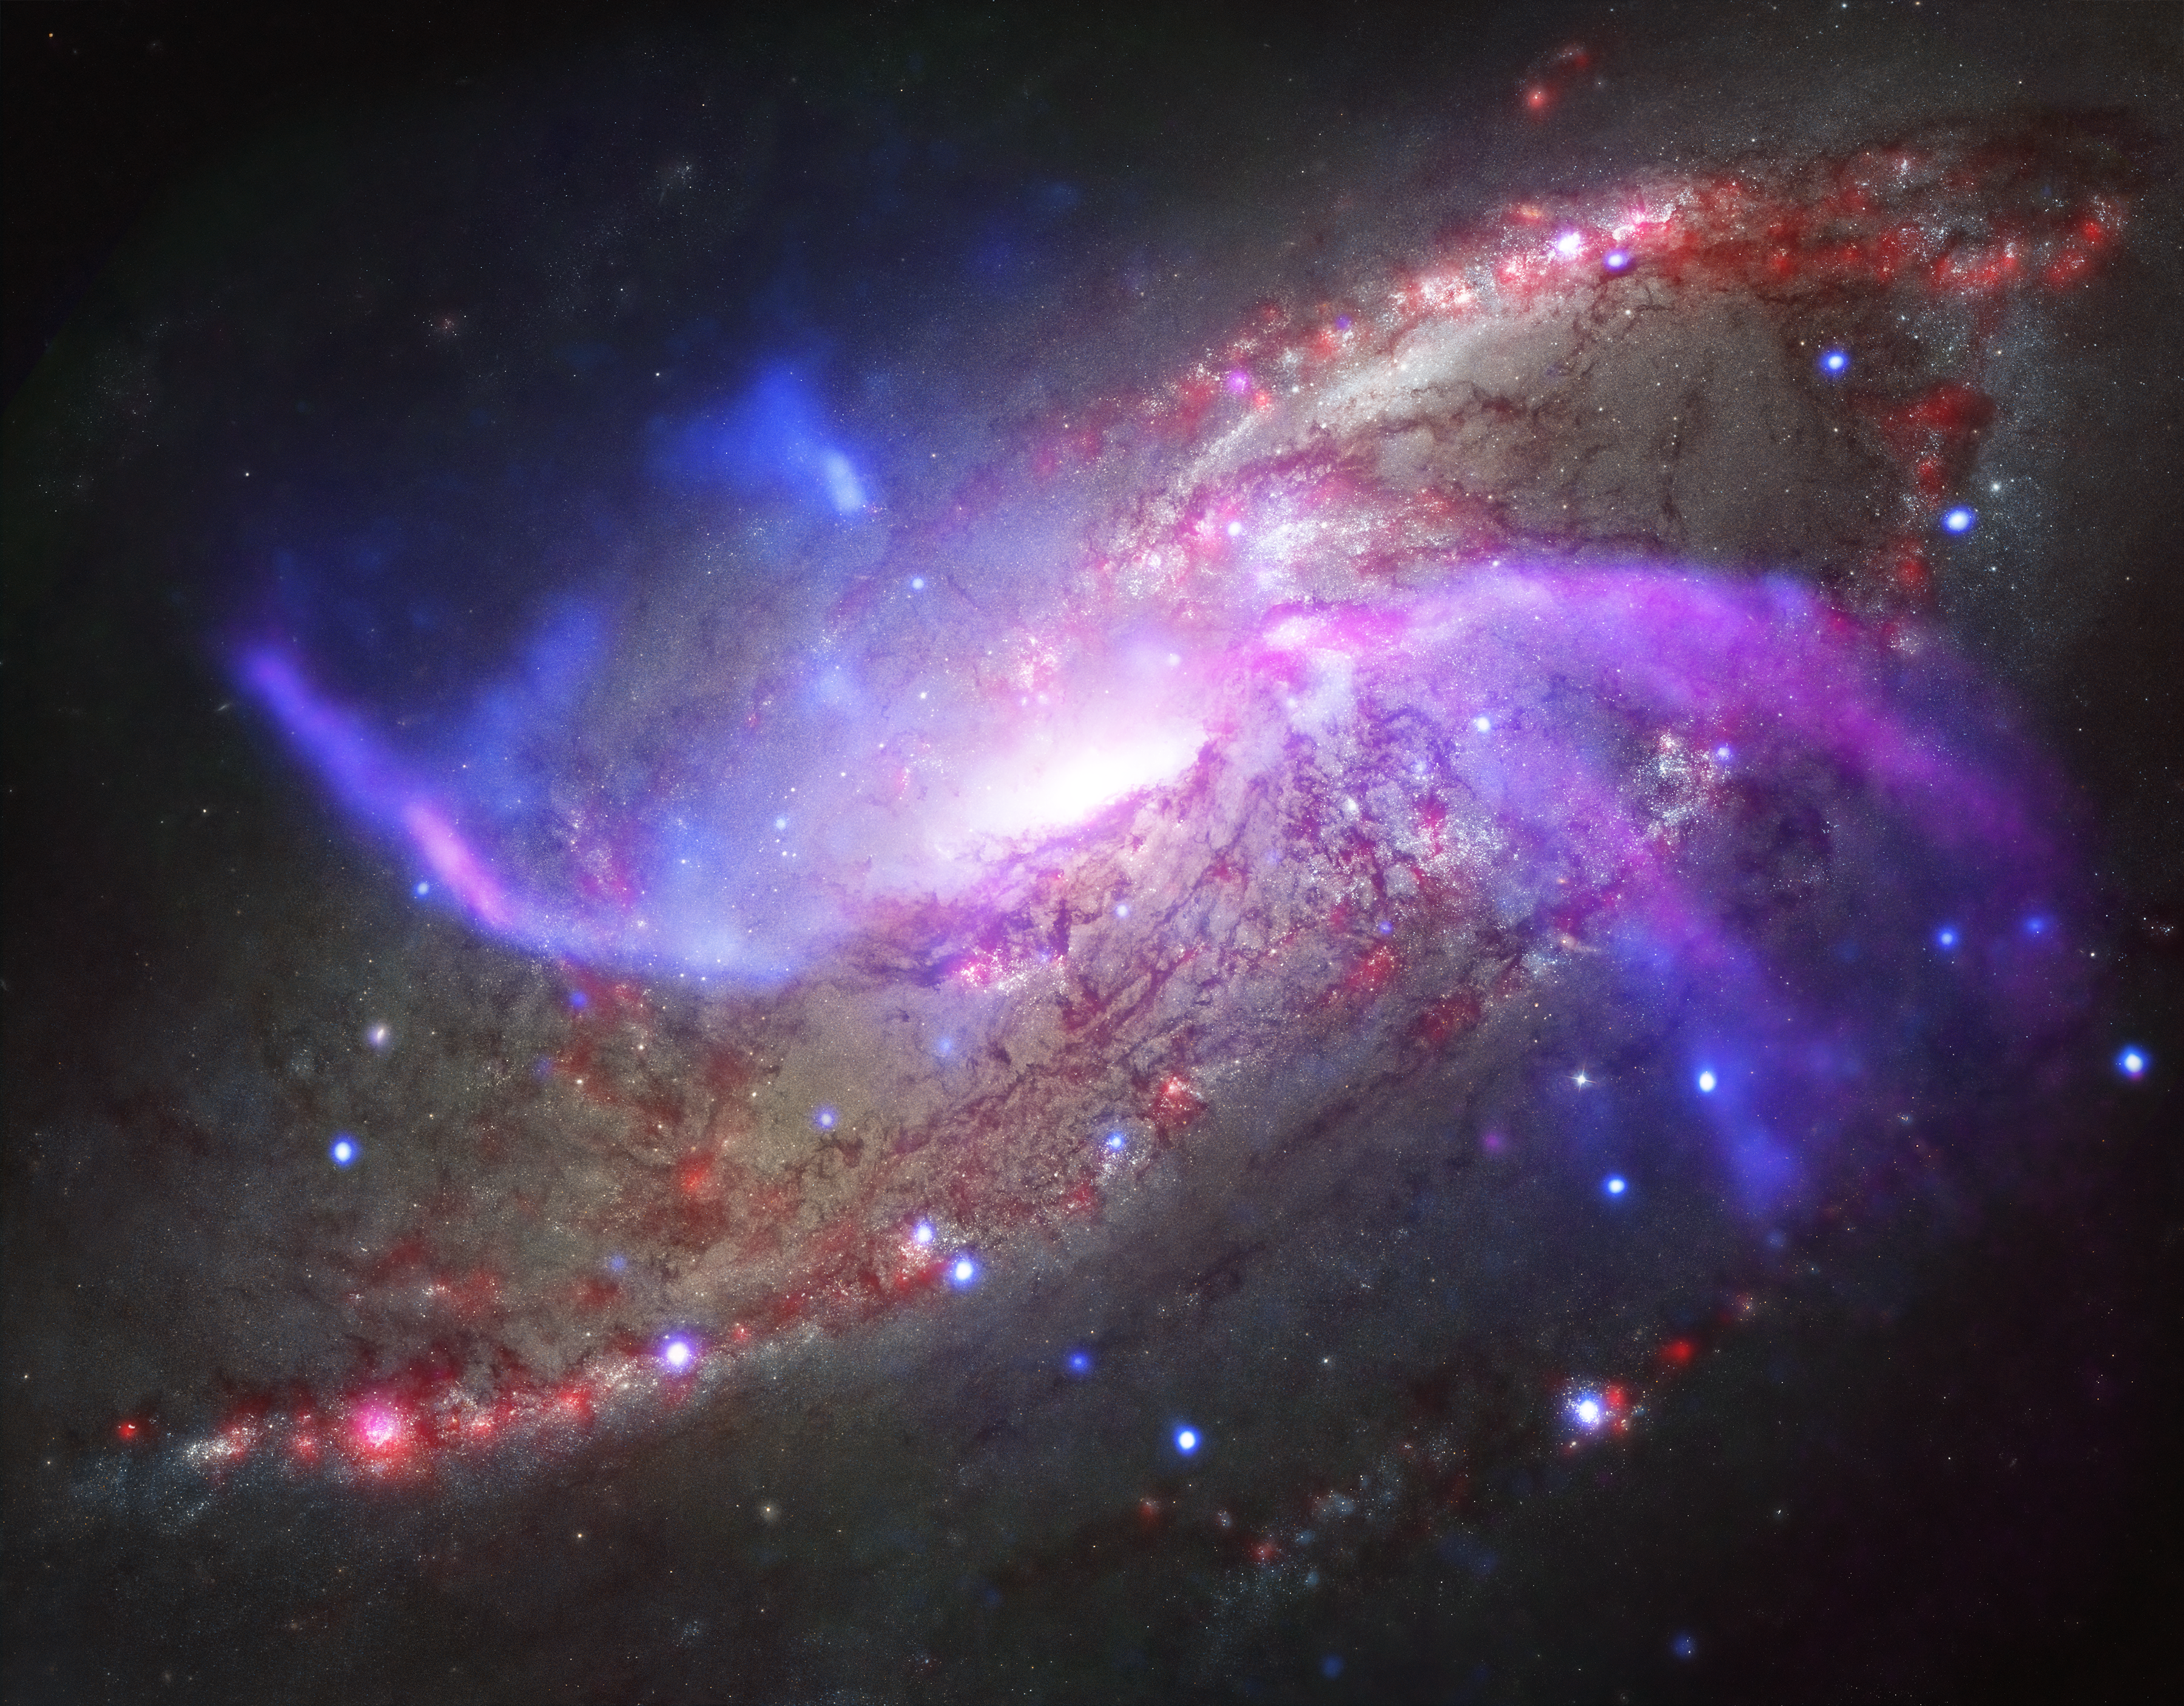

Galactic Pyrotechnics on Display

A galaxy about 23 million light-years away is the site of impressive, ongoing, fireworks. Rather than paper, powder, and fire, this galactic light show involves a giant black hole, shock waves, and vast reservoirs of gas.

This galactic fireworks display is taking place in NGC 4258 (also known as M106), a spiral galaxy like the Milky Way. This galaxy is famous, however, for something that our galaxy doesn’t have — two extra spiral arms that glow in X-ray, optical, and radio light. These features, or anomalous arms, are not aligned with the plane of the galaxy, but instead intersect with it.

The anomalous arms are seen in this new composite image of NGC 4258, where X-rays from NASA’s Chandra X-ray Observatory are blue, radio data from the NSF’s Karl Jansky Very Large Array are purple, optical data from NASA’s Hubble Space Telescope are yellow and blue, and infrared data from NASA’s Spitzer Space Telescope are red.

A new study of these anomalous arms made with Spitzer shows that shock waves, similar to sonic booms from supersonic planes, are heating large amounts of gas — equivalent to about 10 million suns. What is generating these shock waves? Radio data shows that the supermassive black hole at the center of NGC 4258 is producing powerful jets of high-energy particles. Researchers think that these jets strike the disk of the galaxy and generate shock waves. These shock waves, in turn, heat some of the gas — composed mainly of hydrogen molecules — to thousands of degrees. As shown in our additional, composite image, part of the evidence for this heating process comes from the similarity in location between the hydrogen and X-ray emission, both thought to be caused by shocks, and the radio jets.

The Chandra X-ray image reveals huge bubbles of hot gas above and below the plane of the galaxy. These bubbles indicate that much of the gas that was originally in the disk of the galaxy has been heated to millions of degrees and ejected into the outer regions by the jets from the black hole.

The ejection of gas from the disk by the jets has important implications for the fate of this galaxy. Researchers estimate that all of the remaining gas will be ejected within the next 300 million years — very soon on cosmic time scales — unless it is somehow replenished. Because most of the gas in the disk has already been ejected, less gas is available for new stars to form. Indeed, the researchers used Spitzer data to estimate that stars are forming in the central regions of NGC 4258, at a rate which is about ten times less than in the Milky Way galaxy.

The European Space Agency’s Herschel Space Observatory, for which NASA plays an important role, was used to confirm the estimate from Spitzer data of the low star-formation rate in the central regions of NGC 4258. Herschel was also used to make an independent estimate of how much gas remains in the center of the galaxy. After allowing for the large boost in infrared emission caused by the shocks, the researchers found that the gas mass is ten times smaller than had been previously estimated.

Because NGC 4258 is relatively close to Earth, astronomers can study how this black hole is affecting its galaxy in great detail. The supermassive black hole at the center of NGC 4258 is about ten times larger than the one in the Milky Way, and is also consuming material at a faster rate, potentially increasing its impact on the evolution of its host galaxy.

NASA’s Jet Propulsion Laboratory, Pasadena, Calif., manages the Spitzer Space Telescope mission for NASA’s Science Mission Directorate, Washington. Science operations are conducted at the Spitzer Science Center at the California Institute of Technology in Pasadena. Spacecraft operations are based at Lockheed Martin Space Systems Company, Littleton, Colorado. Data are archived at the Infrared Science Archive housed at the Infrared Processing and Analysis Center at Caltech. Caltech manages JPL for NASA.

Credit: NASA/CXC/JPL-Caltech/STScI/NSF/NRAO/VLA